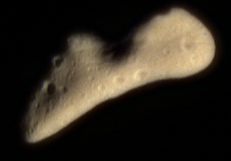

Eros in Color

This color image of Eros was acquired by NEAR’s multispectral imager on February 12, 2000, at a range of 1100 miles (1800 kilometers). It is part of the final approach imaging sequence prior to orbit insertion and is intended to map the color properties of Eros across all of the illuminated surface. The image shows approximately the color that Eros would appear to the unaided human eye. Its subtle butterscotch hue is typical of a wide variety of minerals thought to be the major components of asteroids like Eros.

Built and managed by The Johns Hopkins University Applied Physics Laboratory, Laurel, Maryland, NEAR was the first spacecraft launched in NASA’s Discovery Program of low-cost, small-scale planetary missions. See the NEAR web page at http://near.jhuapl.edu/ for more details.

Credit: NASA/JPL/JHUAPL